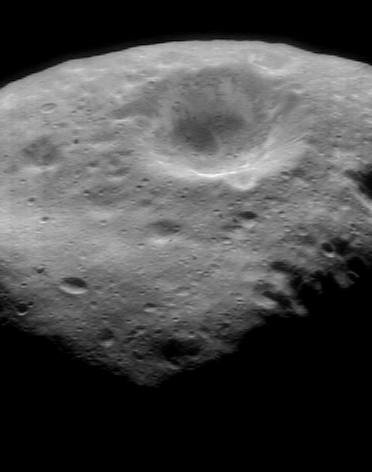

Color Mapping the Southern Hemisphere

NEAR Shoemaker took this image on October 30, 2000, from an orbital altitude of 189 kilometers (118 miles), as part of a color mapping sequence. The whole view is about 6.7 kilometers (4.2 miles) across and shows the inside of a 3.2-kilometer (2-mile) diameter crater. The brightness features on the crater’s wall are characteristic of most of the larger craters on Eros.

Built and managed by The Johns Hopkins University Applied Physics Laboratory, Laurel, Maryland, NEAR was the first spacecraft launched in NASA’s Discovery Program of low-cost, small-scale planetary missions. See the NEAR web page at http://near.jhuapl.edu/ for more details.

Credit: NASA/JPL/JHUAPL